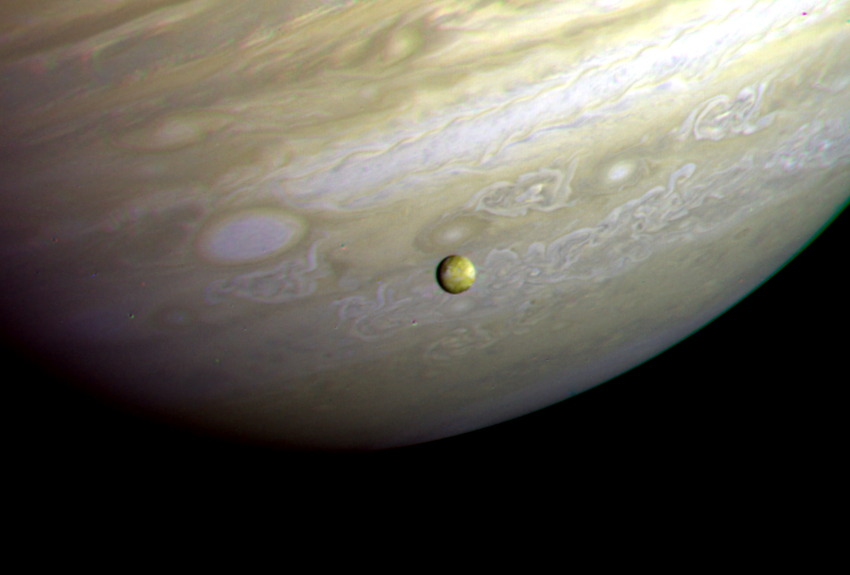

Jupiter – Io In Front of Jupiter’s Turbulent Clouds

This photograph of the southern hemisphere of Jupiter was obtained by Voyager 2 on June 25, 1979, at a distance of 12 million kilometers (8 million miles). The Voyager spacecraft is rapidly nearing the giant planet, with closest approach to occur at 4:23 pm PDT on July 9. Seen in front of the turbulent clouds of the planet is Io, the innermost of the large Galilean satellites of Jupiter. Io is the size of our moon. Voyager discovered in early March that Io is the most volcanically active planetary body known in the solar system, with continuous eruptions much larger than any that take place on the Earth. The red, orange, and yellow colors of Io are thought to be deposits of sulfur and sulfur compounds produced in these eruptions. The smallest features in either Jupiter or Io that can be distinguished in this picture are about 200 kilometers (125 miles) across; this resolution, it is not yet possible to identify individual volcanic eruptions. Monitoring of the erupture activity of Io by Voyager 2 will begin about July 5 and will extend past the encounter July 9. The Voyager Project is managed for NASA by the Jet Propulsion Laboratory.

Credit: NASA/JPL